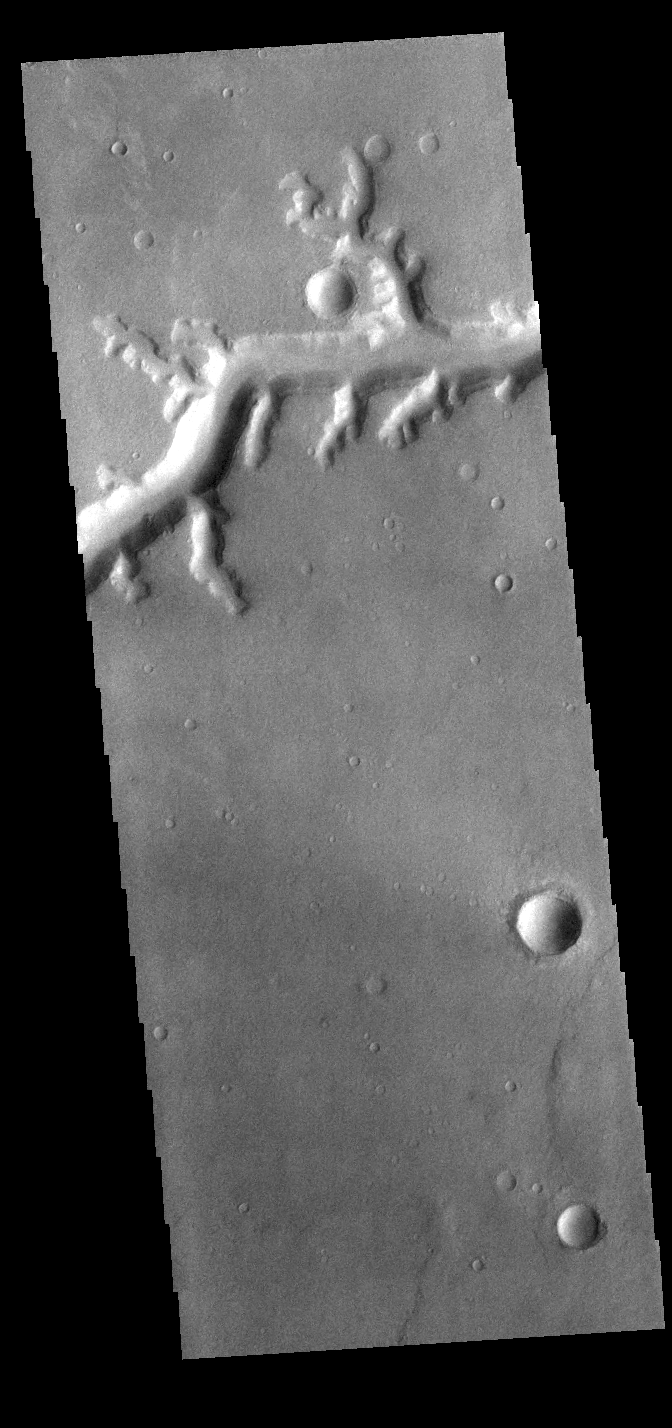

Nirgal Vallis

Today’s VIS image shows a small section of Nirgal Valles. Located in Noachis Terra, Nirgal Valles is 610km long (379 miles).

Credit: NASA/JPL-Caltech/ASU